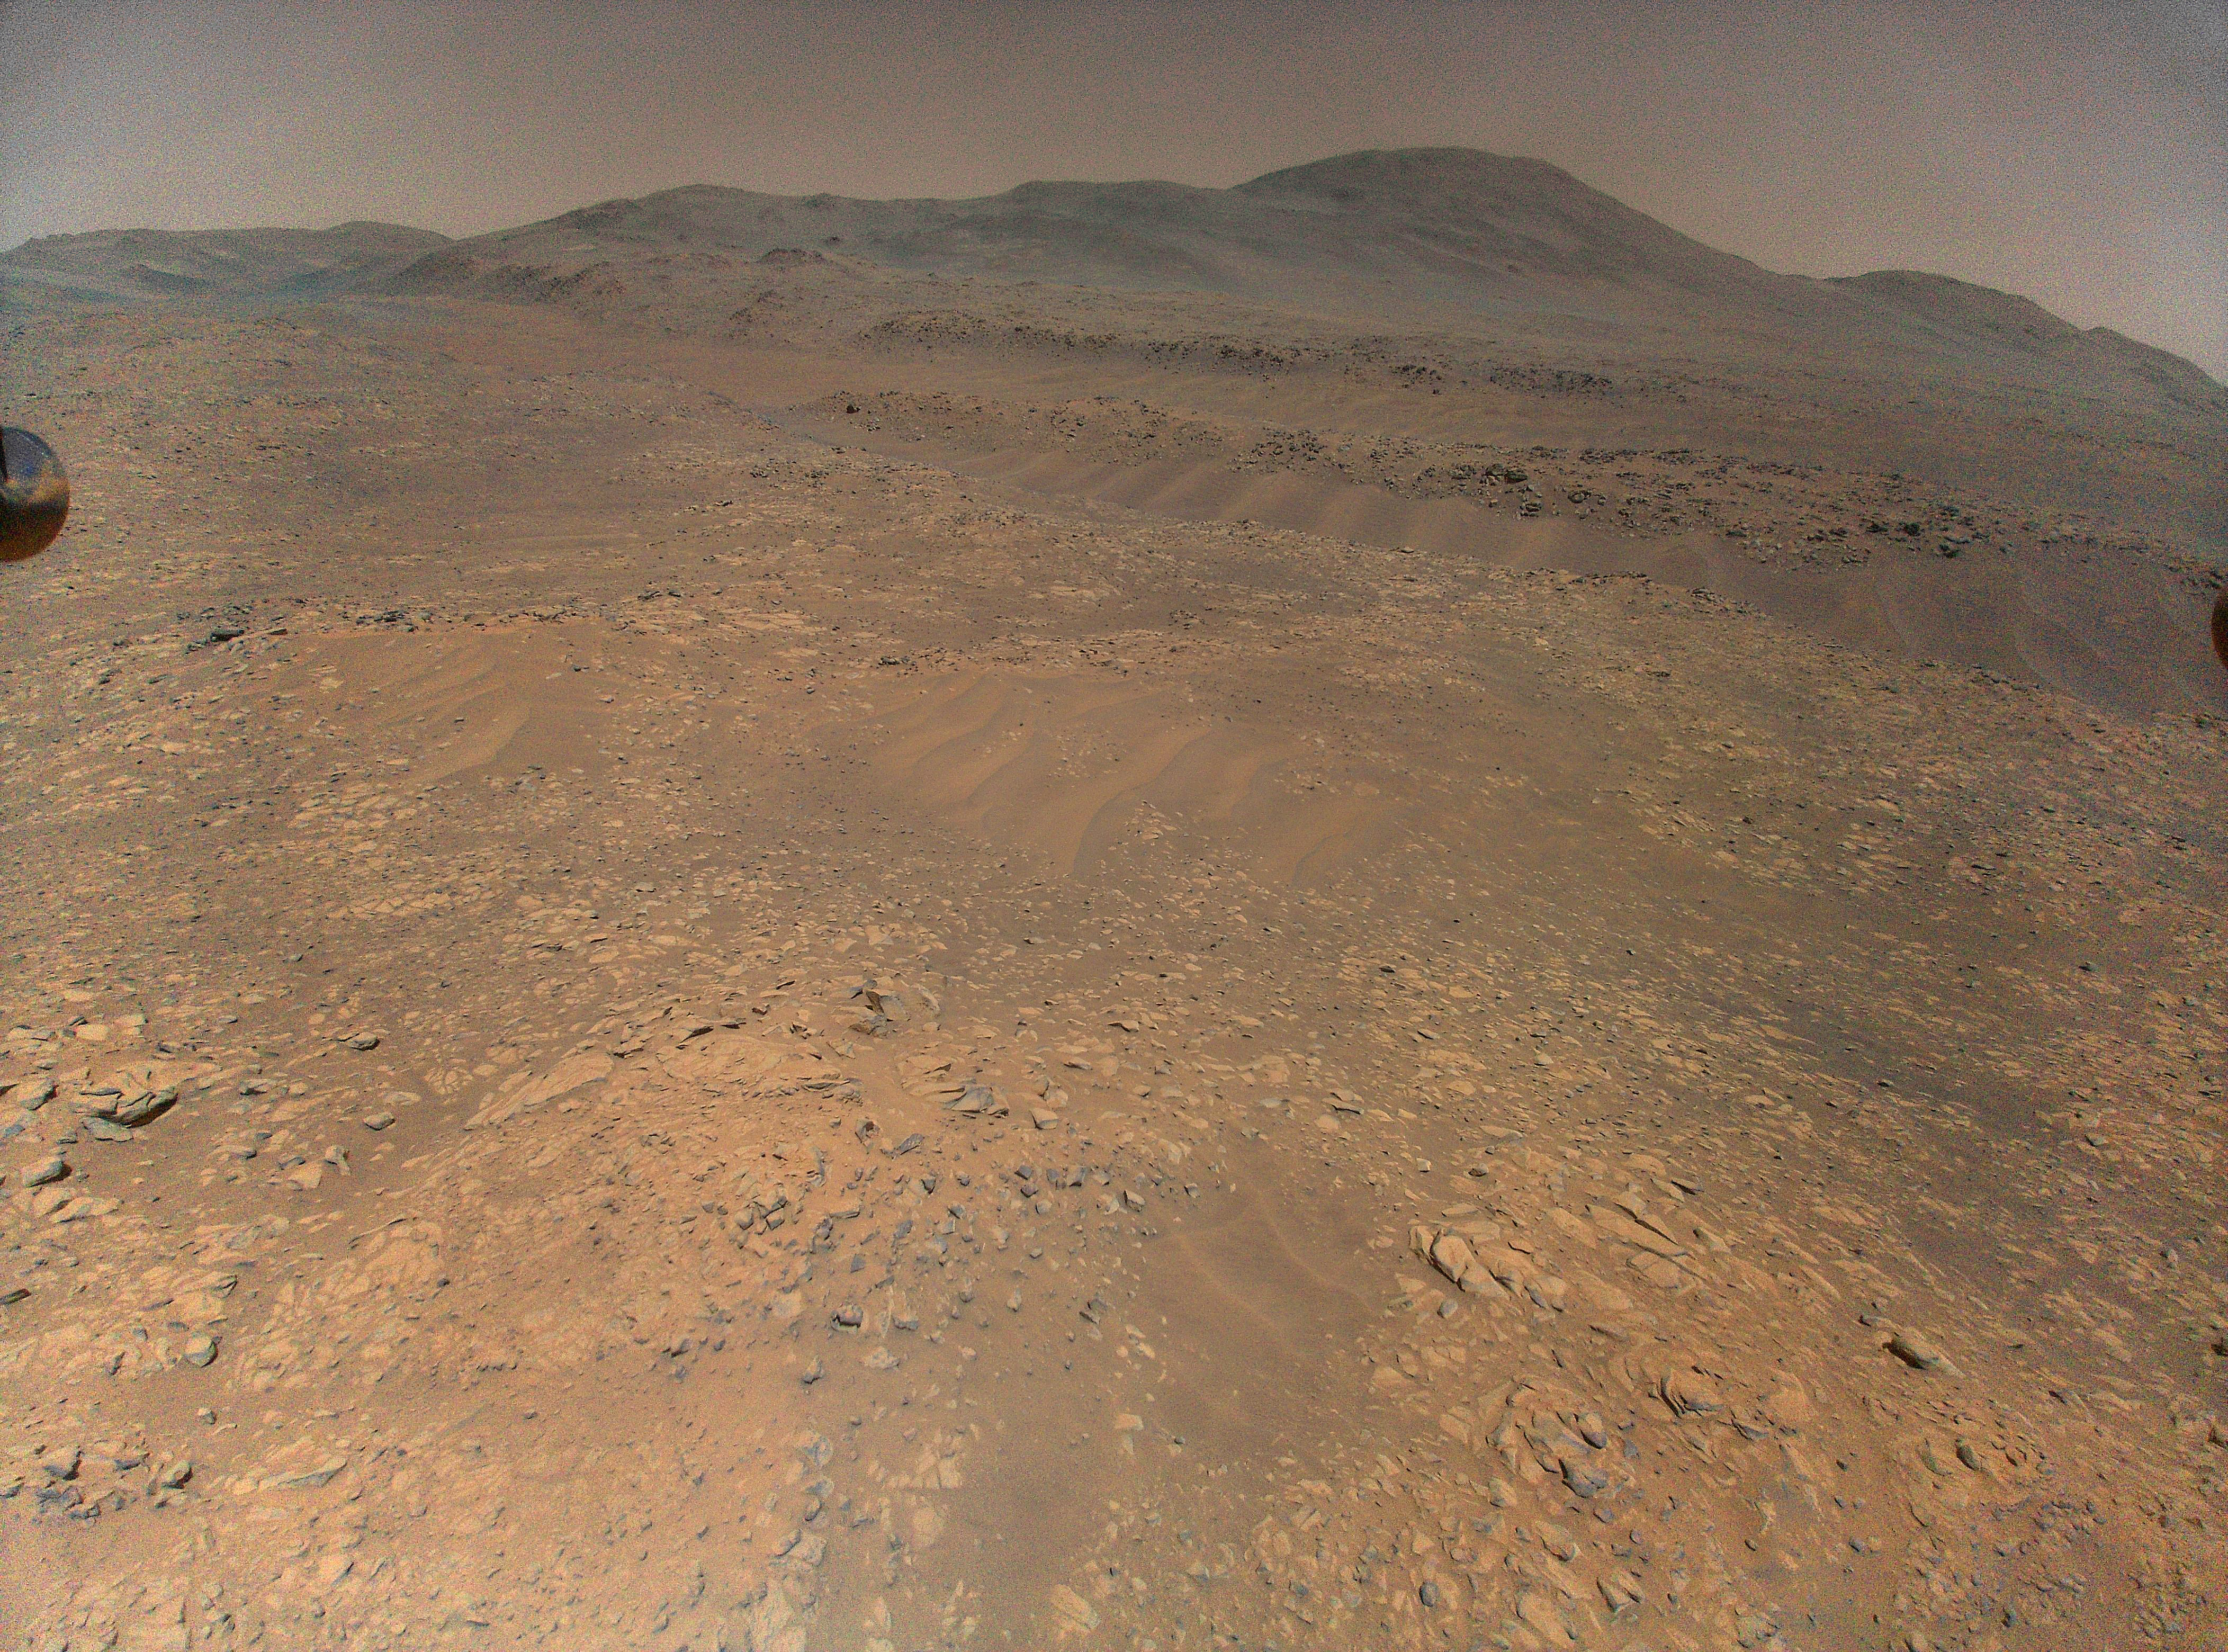

Ingenuity’s Landing Spot During Mars Solar Conjunction

NASA’s Ingenuity Mars Helicopter captured this view of Martian sand ripples on Oct. 27, 2023, during Flight 64. The spot where the helicopter would later park and remain during Mars solar conjunction is visible in this image.

Figure A is the same image with an arrow pointing to the exact landing location.

The Ingenuity Mars Helicopter was built by JPL, which also manages the project for NASA Headquarters. It is supported by NASA’s Science Mission Directorate. NASA’s Ames Research Center in California’s Silicon Valley and NASA’s Langley Research Center in Hampton, Virginia, provided significant flight performance analysis and technical assistance during Ingenuity’s development. AeroVironment Inc., Qualcomm, and SolAero also provided design assistance and major vehicle components. Lockheed Space designed and manufactured the Mars Helicopter Delivery System. JPL is managed for the agency by Caltech in Pasadena, California.

Credit: NASA/JPL-Caltech